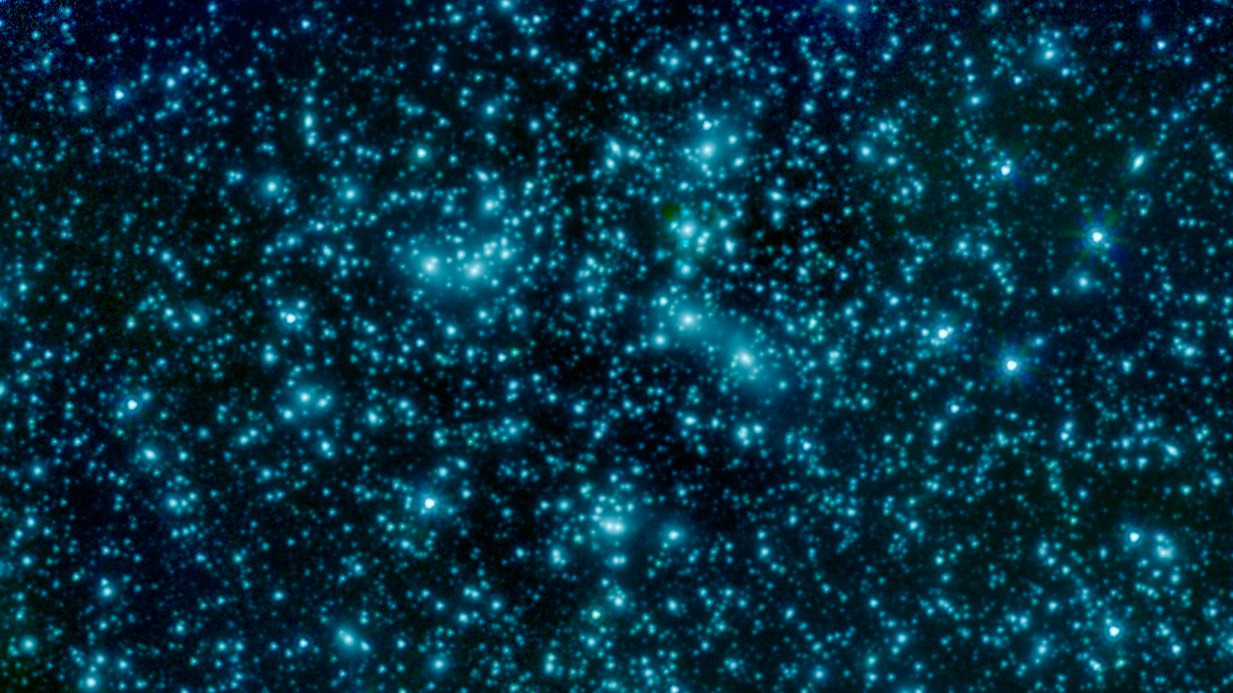

'Pandora's Cluster' Seen by Spitzer

This image of galaxy cluster Abell 2744, also called Pandora's Cluster, was taken by the Spitzer Space Telescope. The gravity of this galaxy cluster is strong enough that it acts as a lens to magnify images of more distant background galaxies. This technique is called gravitational lensing.

The fuzzy blobs in this Spitzer image are the massive galaxies at the core of this cluster, but astronomers will be poring over the images in search of the faint streaks of light created where the cluster magnifies a distant background galaxy.

The cluster is also being studied by NASA's Hubble Space Telescope and Chandra X-Ray Observatory in a collaboration called the Frontier Fields project.

In this image, light from Spitzer's infrared channels is colored blue at 3.6 microns and green at 4.5 microns.

Credit: NASA/JPL-Caltech